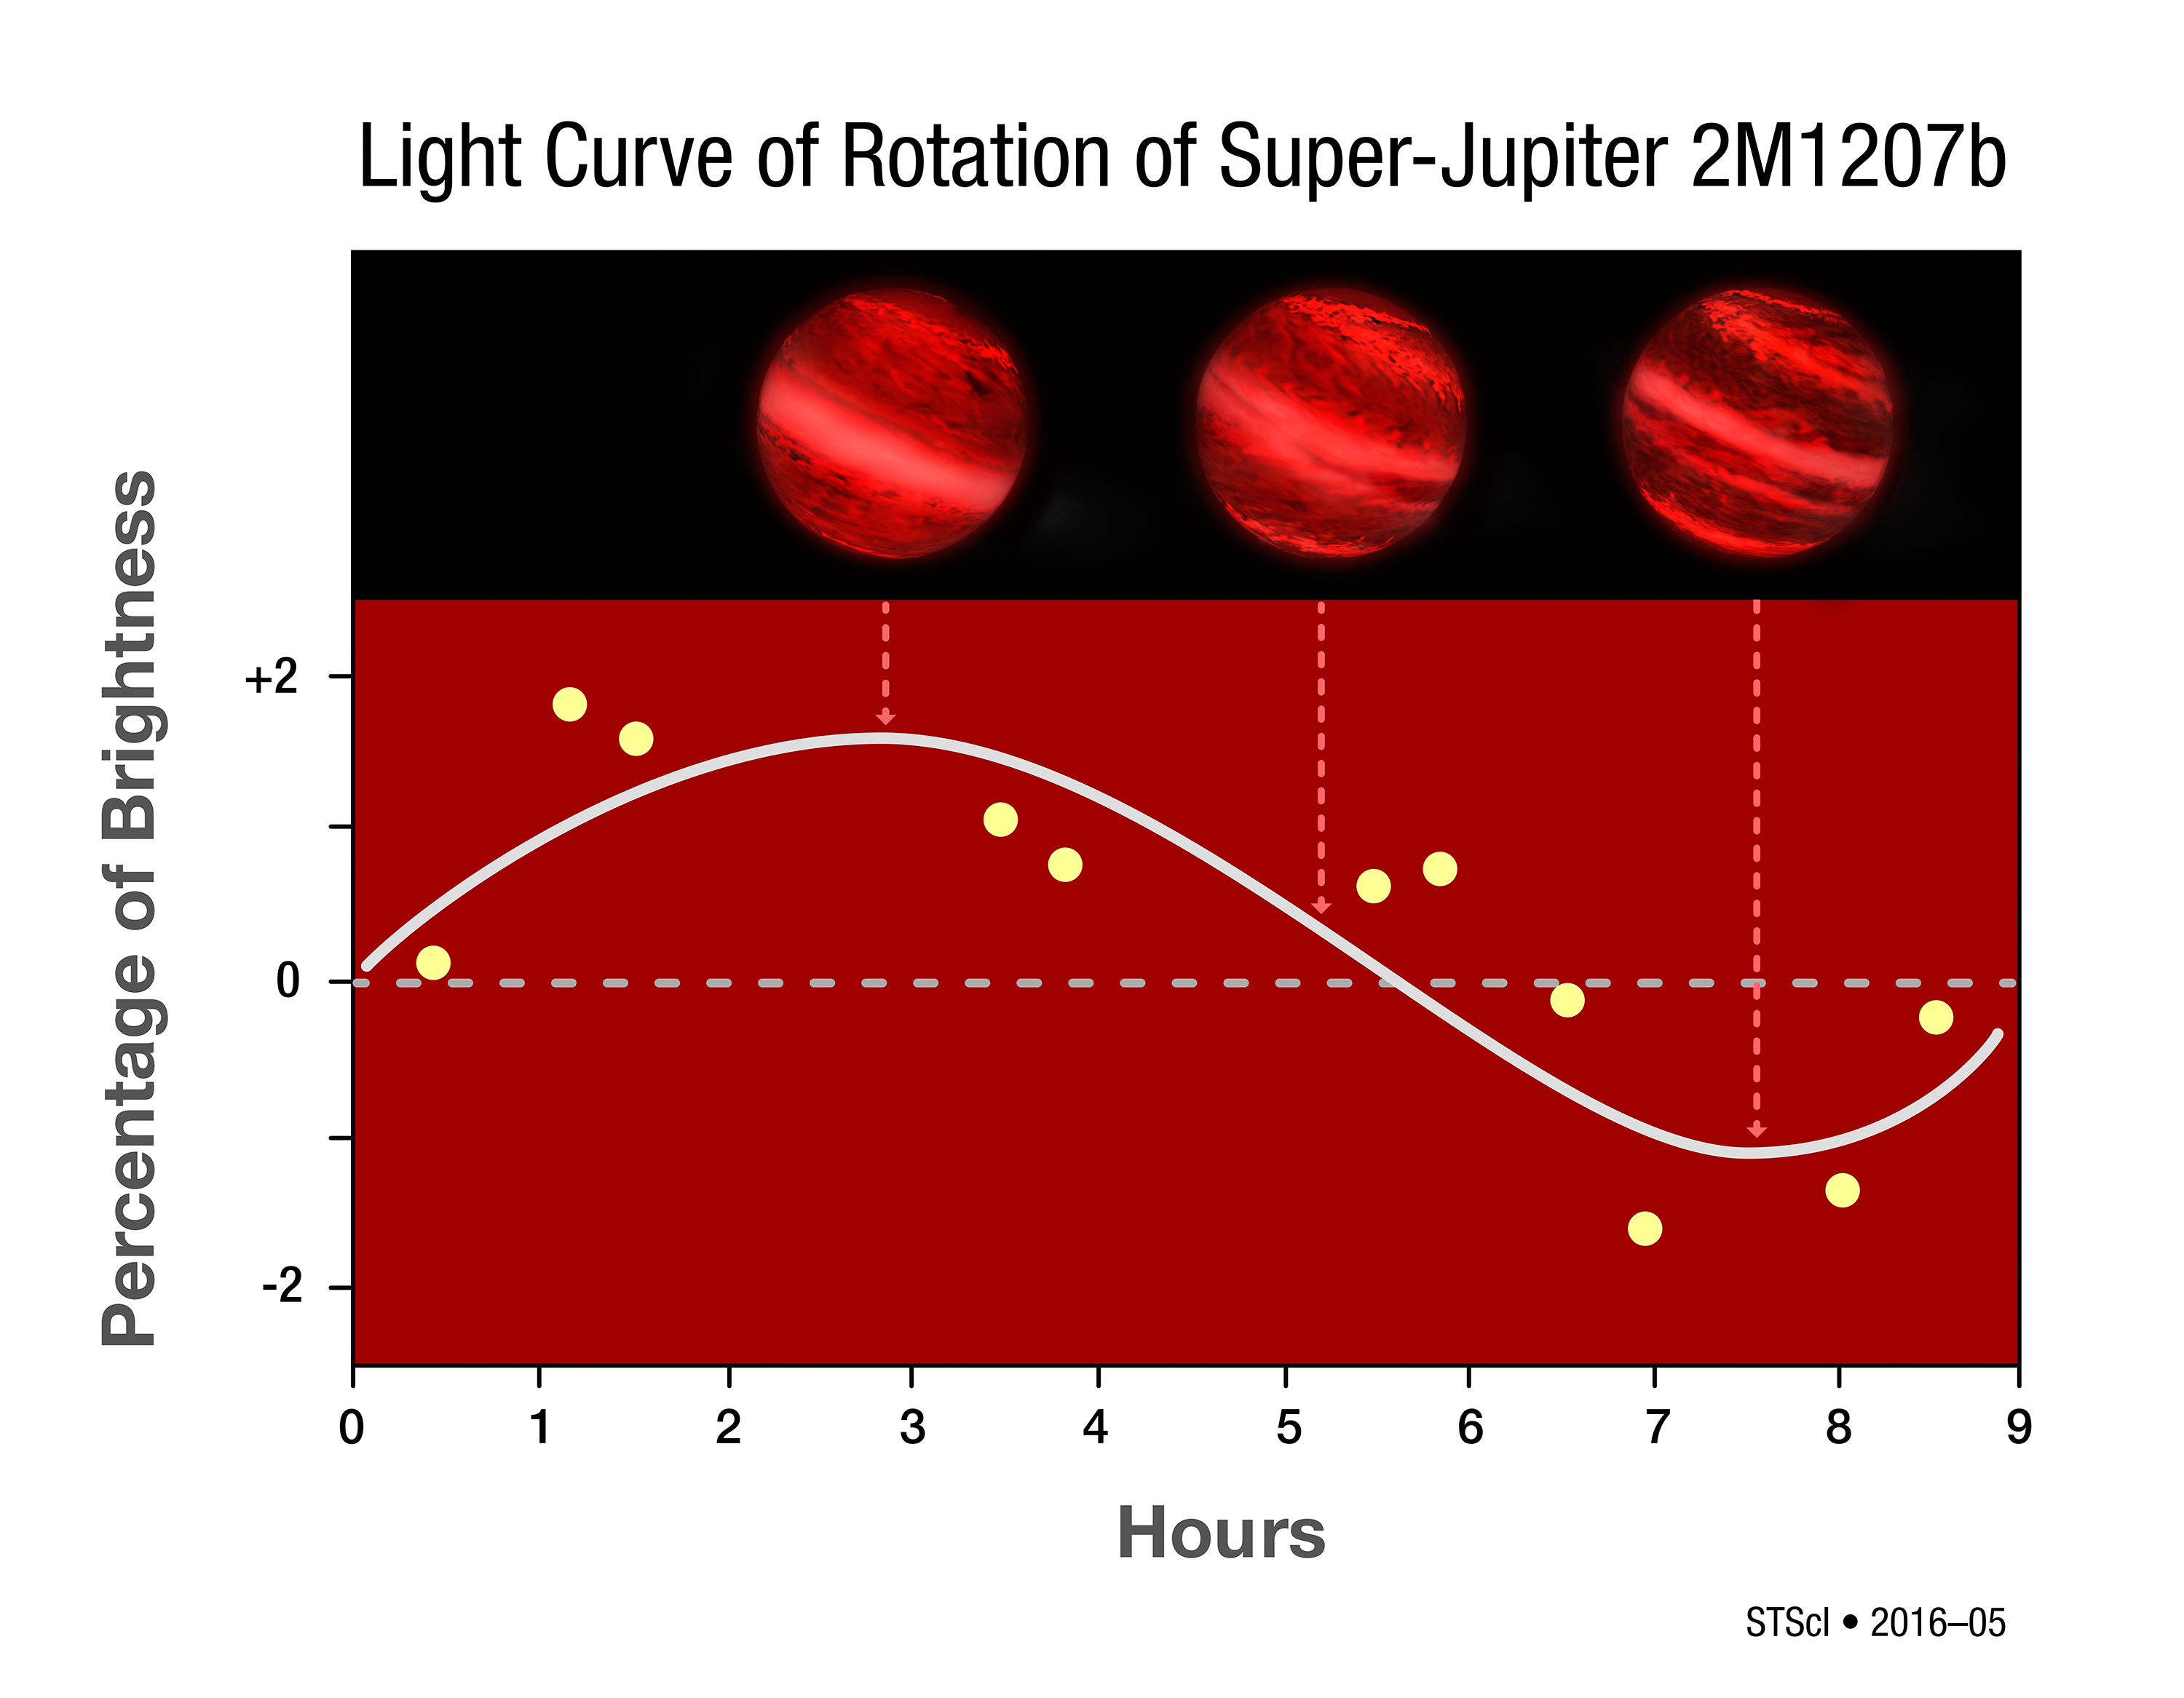

Photometry of Super-Jupiter 2M1207b

This graph plots small changes in the infrared brightness of a super-Jupiter as measured by the Hubble Space Telescope. The S-shaped curve is extrapolated from the data points. Its sinusoidal shape suggests that brightness changes are a result of a 10-hour rotation period (horizontal axis). The vertical axis shows small changes in brightness. This would mean that the planet likely has patchy clouds that influence the amount of infrared radiation observed as the planet rotates. At a distance of 170 light-years from Earth, the planet is too far away for Hubble to actually resolve atmospheric structure.

Credit: NASA, ESA, Y. Zhou (University of Arizona), and P. Jeffries (STScI)